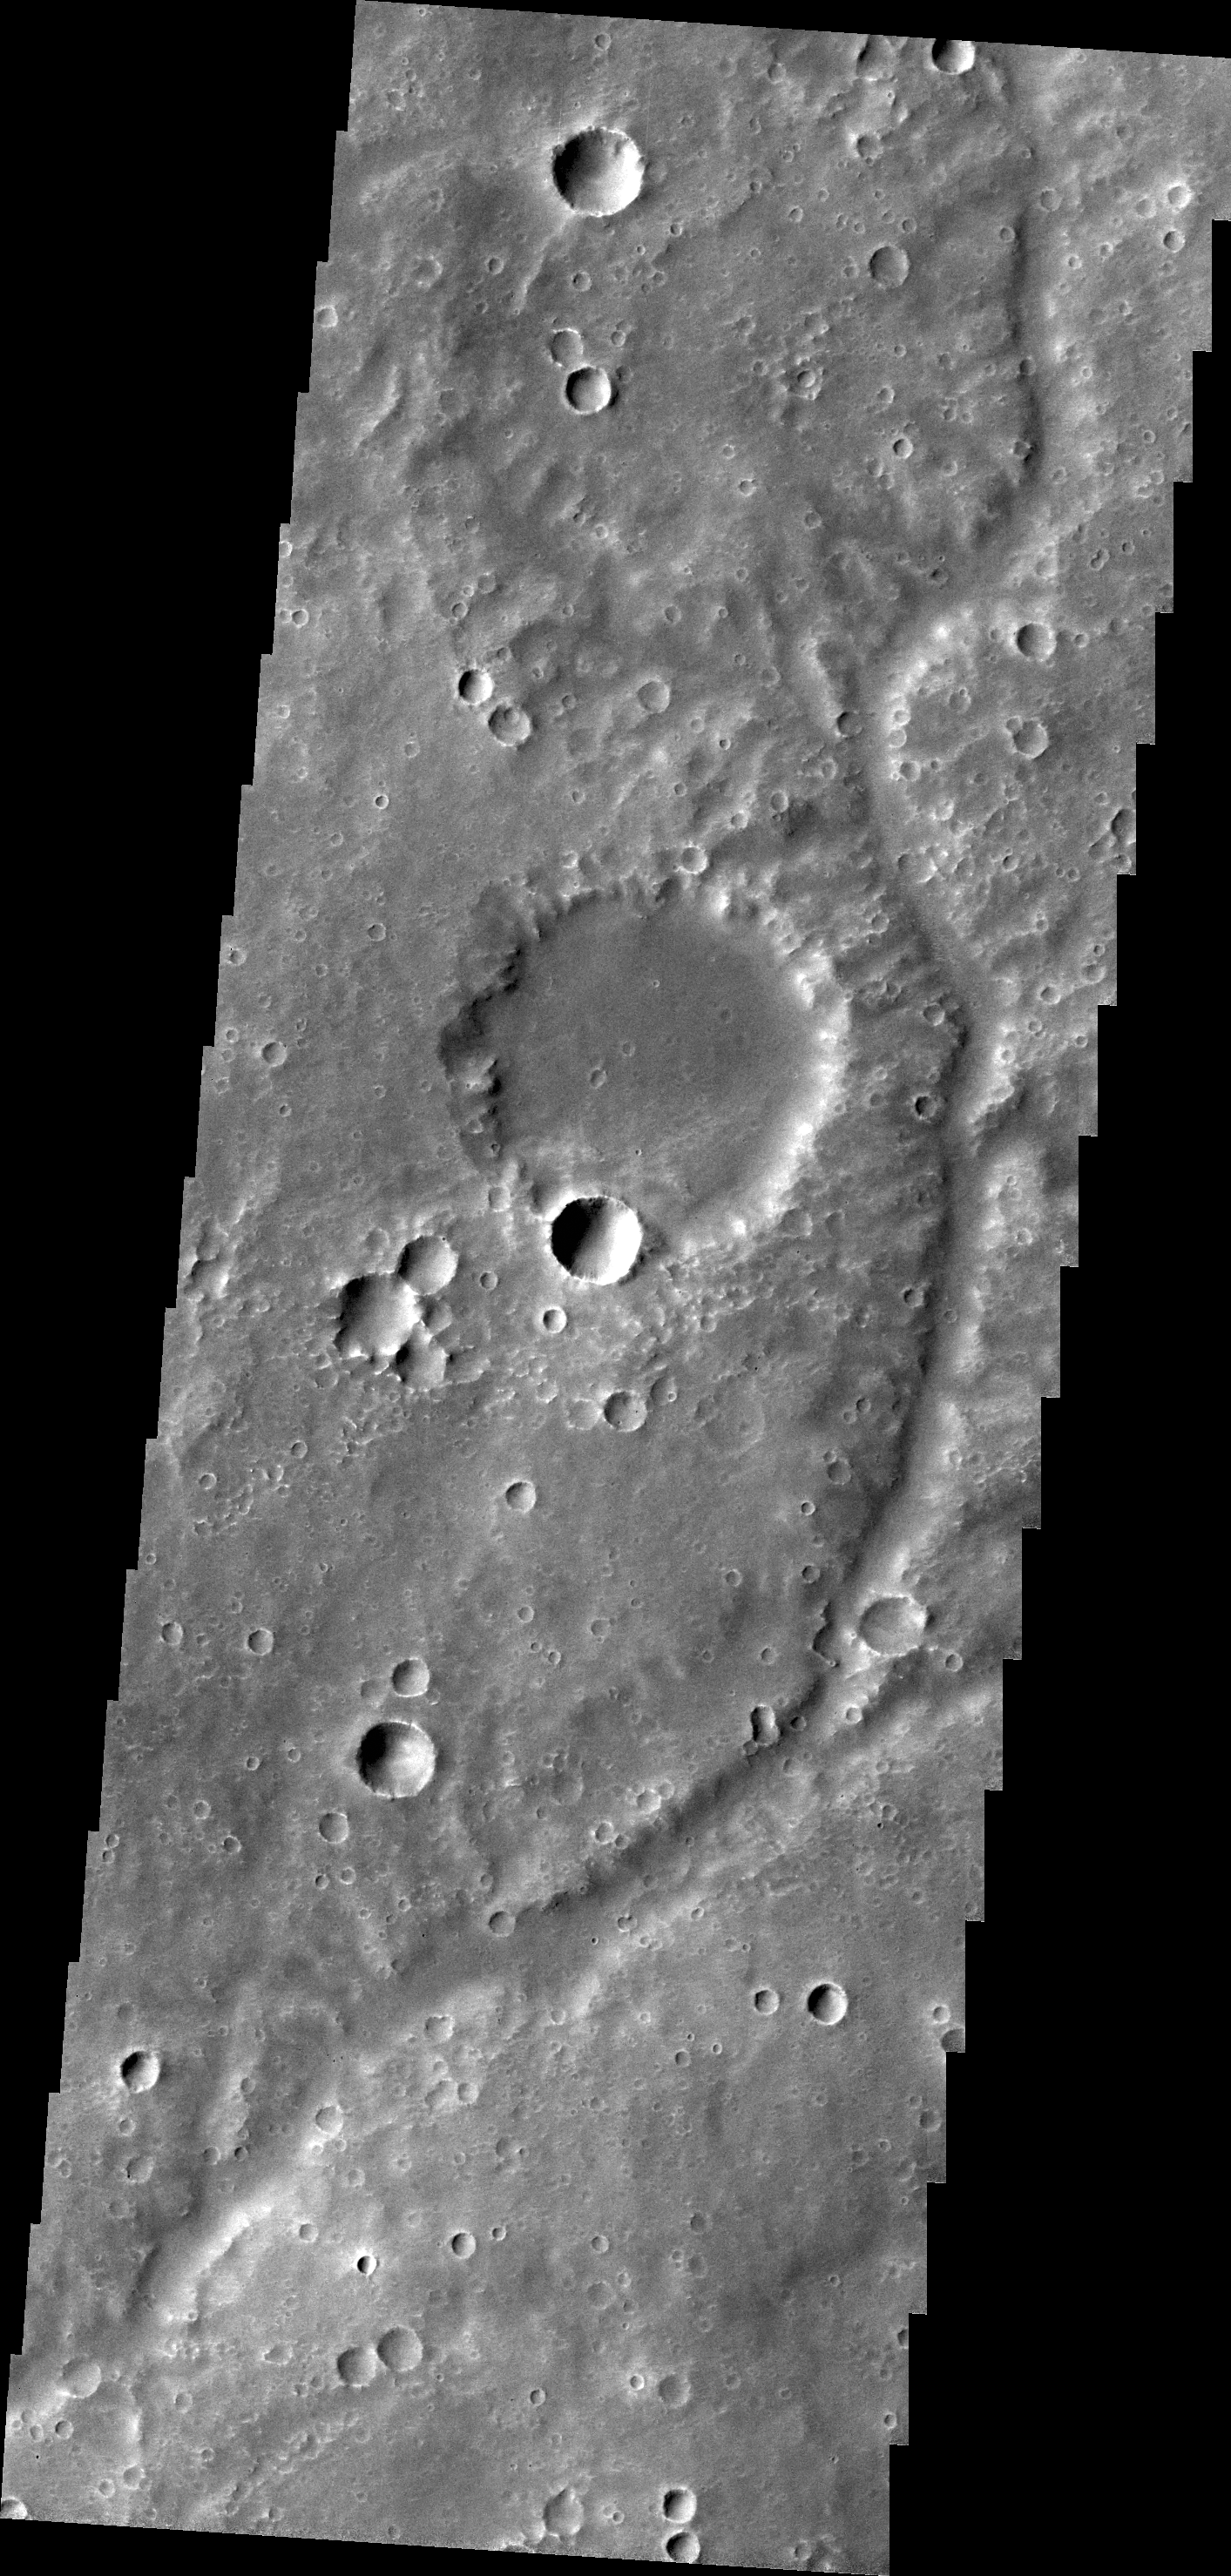

Channel in Tyrrhena Terra

This unnamed channel drains a high standing region in Tyrrhena Terra.

Credit: NASA/JPL/ASU